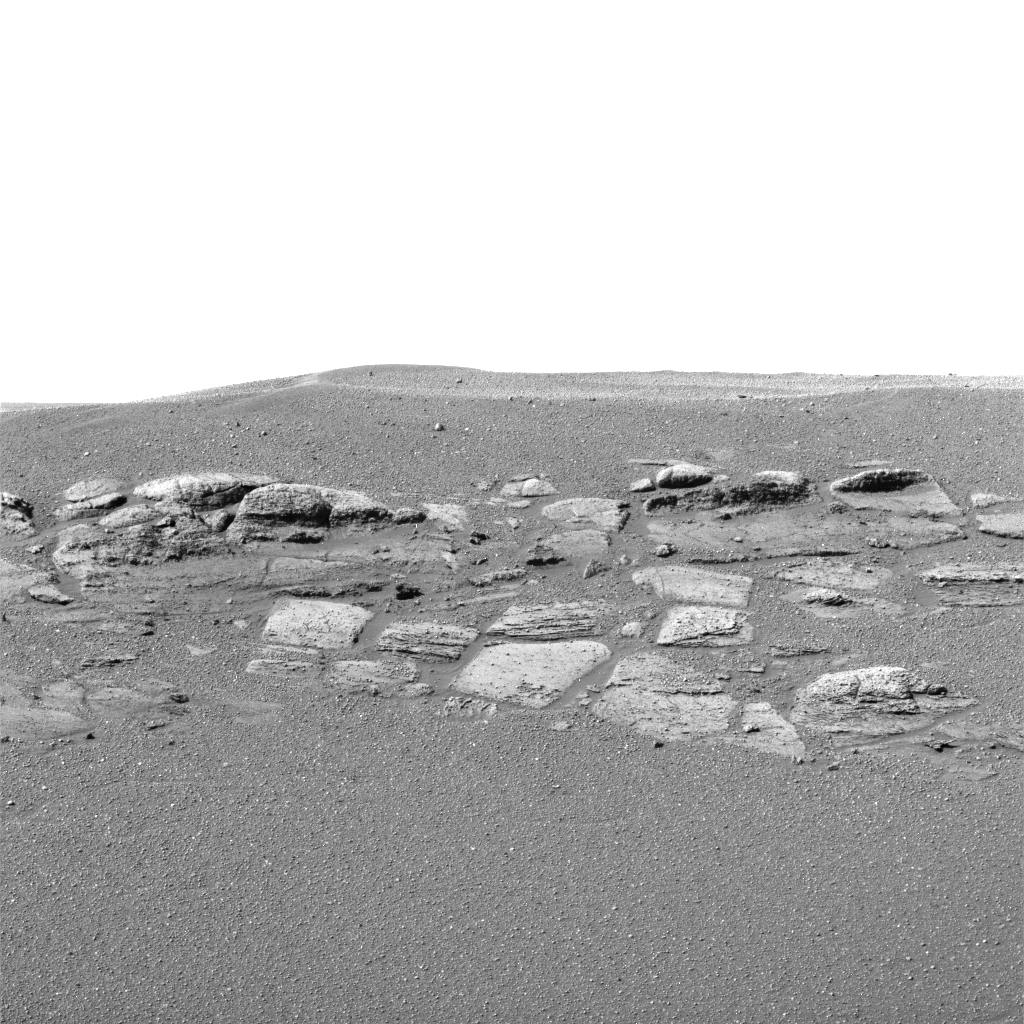

Opportunity Rocks!

This high-resolution image captured by the Mars Exploration Rover Opportunity’s panoramic camera shows in superb detail a portion of the puzzling rock outcropping that scientists are eagerly planning to investigate. Presently, Opportunity is on its lander facing northeast; the outcropping lies to the northwest. These layered rocks measure only 10 centimeters (4 inches) tall and are thought to be either volcanic ash deposits or sediments carried by water or wind. The small rock in the center is about the size of a golf ball.

Credit: NASA/JPL/Cornell